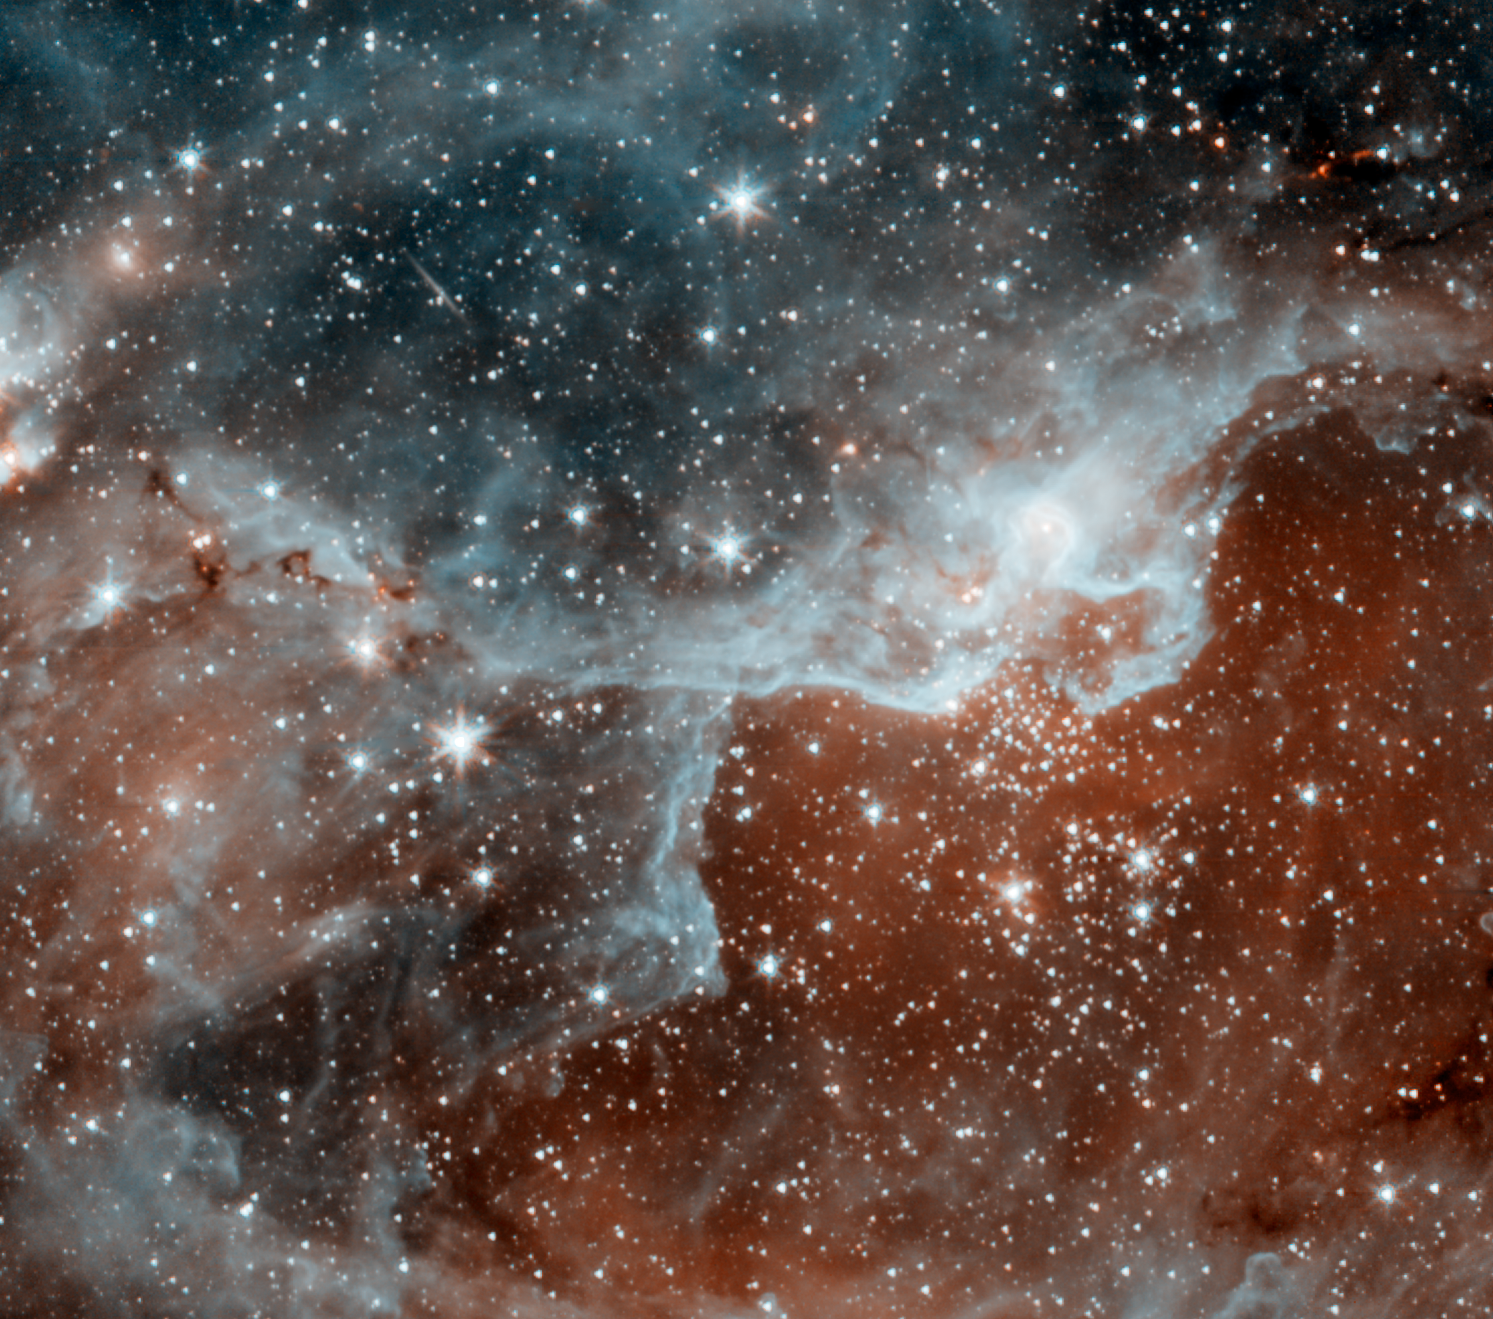

Cygnus Star Forming Region DR22

This infrared picture shows a cloud, known as DR22, bursting with new stars in the Cygnus region of the sky. Spitzer's infrared eyes can both see through and see dust, giving it a unique view into star-forming nests. The blue areas are dusty clouds, and the orange is mainly hot gas.

This image is one of the first to be taken during Spitzer's warm mission -- a new phase that began after the telescope, which operated for more than five-and-a-half years, ran out of liquid coolant. The picture was snapped with the two infrared channels that still work at Spitzer's still-quite-chilly temperature of 30 Kelvin (about minus 406 Fahrenheit). The two infrared channels are part of Spitzer's infrared array camera: 3.6-micron light is blue and 4.5-micron light is orange.

This picture was taken while the telescope was being re-commissioned, on July 21.

Credit: NASA/JPL-Caltech/J. Hora (Harvard-Smithsonian CfA)